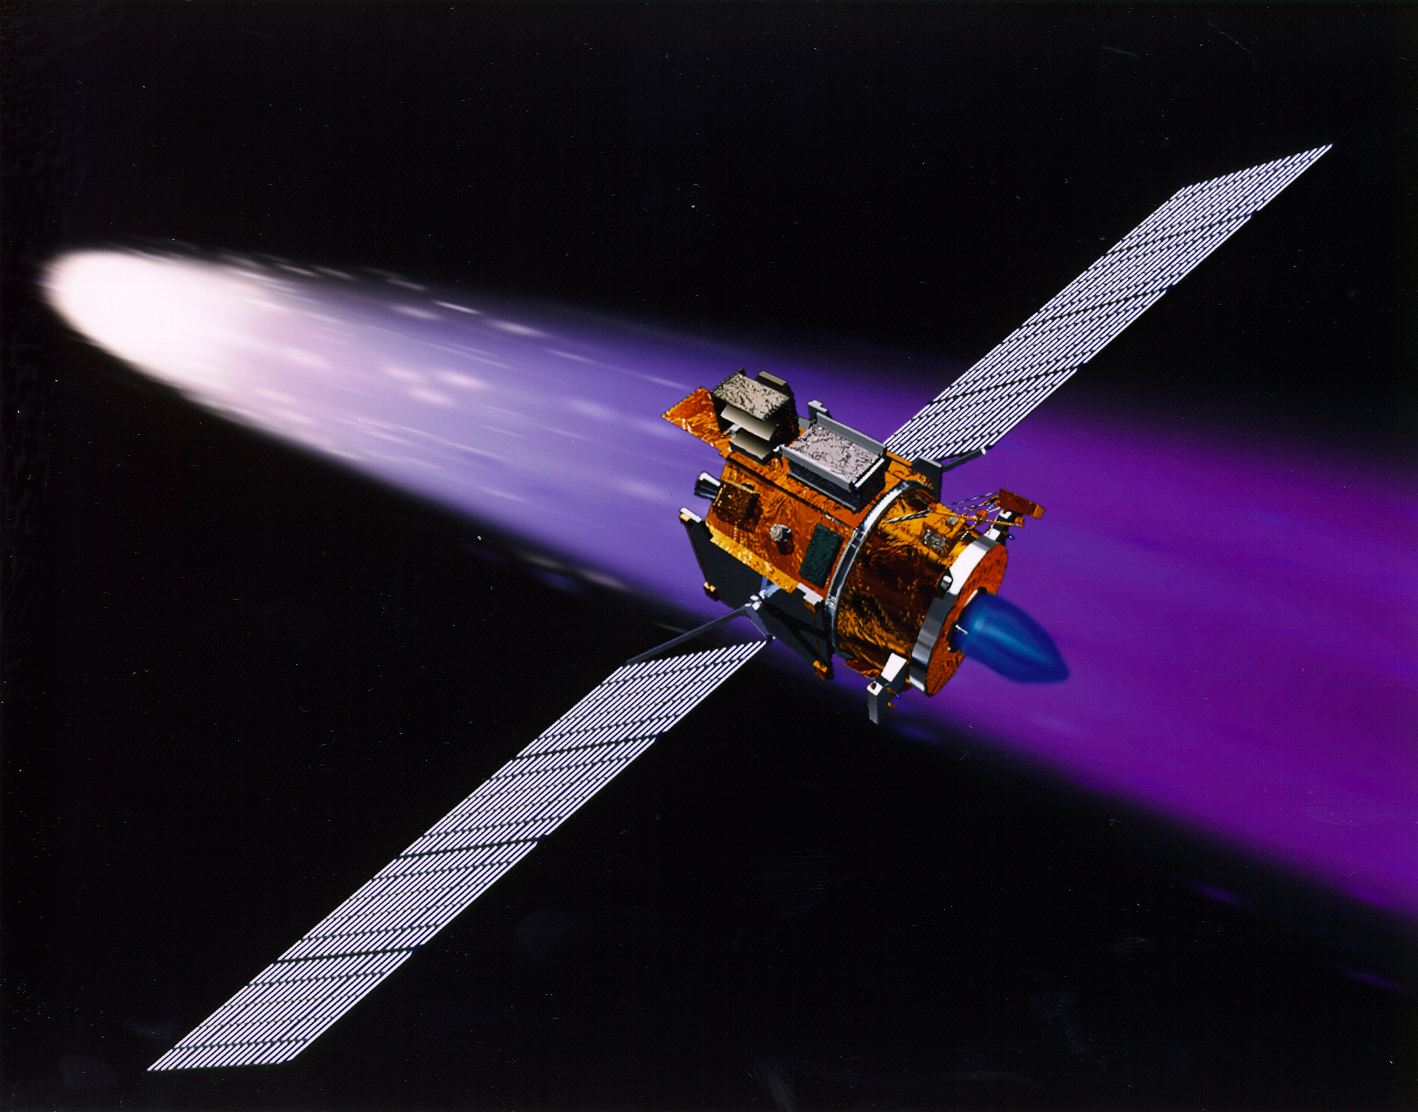

Deep Space 1 Using its Ion Engine (Artist’s Concept)

NASA’s New Millennium Deep Space 1 spacecraft approaching the comet 19P/Borrelly. With its primary mission to serve as a technology demonstrator–testing ion propulsion and 11 other advanced technologies–successfully completed in September 1999, Deep Space 1 is now headed for a risky, exciting rendezvous with Comet Borrelly. NASA extended the mission, taking advantage of the ion propulsion and other systems to target the daring encounter with the comet in September 2001. Once a sci-fi dream, the ion propulsion engine has powered the spacecraft for over 12,000 hours. Another onboard experiment includes software that tracks celestial bodies so the spacecraft can make its own navigation decisions without the intervention of ground controllers. The first flight in NASA’s New Millennium Program, Deep Space 1 was launched October 24, 1998 aboard a Boeing Delta 7326 rocket from Cape Canaveral Air Station, FL. Deep Space 1 successfully completed and exceeded its mission objectives in July 1999 and flew by a near-Earth asteroid, Braille (1992 KD), in September 1999.

Credit: NASA/JPL